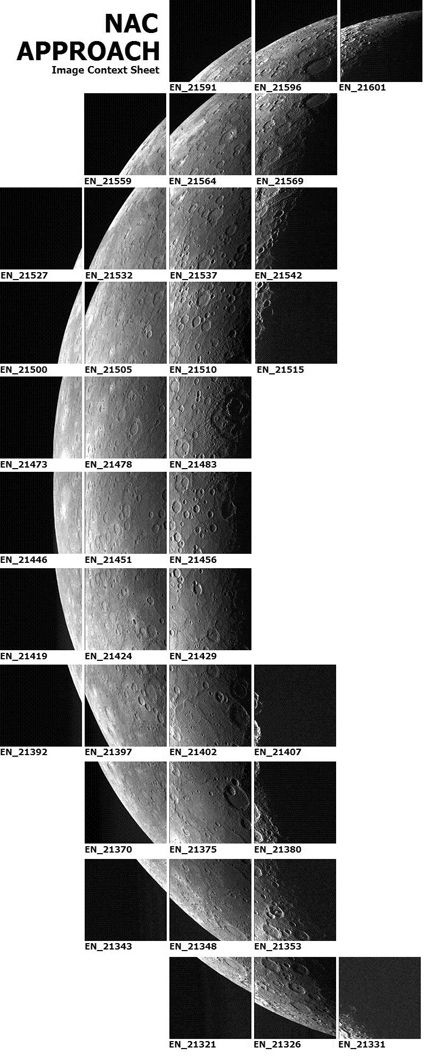

Making a Mosaic

During MESSENGER’s flyby of Mercury on January 14, 2008, the Mercury Dual Imaging System (MDIS) acquired images to create eight different mosaics. Shown here is an image context sheet with small thumbnail versions of the MDIS Narrow Angle Camera (NAC) images that were captured as the spacecraft approached the planet and used to create a high-resolution mosaic of Mercury. The MDIS instrument is mounted on a pivot, which enables the camera to point in different directions and see different portions of the surface. Both small motions of the spacecraft and movement of the pivot were used to take the images that compose this mosaic sequence. This mosaic has images in 5 columns by 11 rows, but images of just black space or of the unlit, dark planet are not shown on this context sheet.

MDIS started this mosaic 55 minutes before MESSENGER’s closest pass by Mercury. The first image of the mosaic was taken in the lower left corner, and images were subsequently acquired by moving across a row and then up to start the next row. An image where Mercury’s surface fills the image is about 500 kilometers (310 miles) across. Image names, which are abbreviated under each image in this context sheet, are derived from the mission elapsed time (MET) when the image was taken, which is approximately the time in seconds since launch. The mosaic was planned to have about 10% overlap between neighboring images, to ensure that a mosaic could be formed without any gaps. The resulting mosaic is ultimately created by using the time of each image and corresponding information about the spacecraft location and viewing geometry at that time to place all of the images onto a common map of Mercury.

These images are from MESSENGER, a NASA Discovery mission to conduct the first orbital study of the innermost planet, Mercury. For information regarding the use of images, see the MESSENGER image use policy.

Credit: NASA/Johns Hopkins University Applied Physics Laboratory/Carnegie Institution of Washington